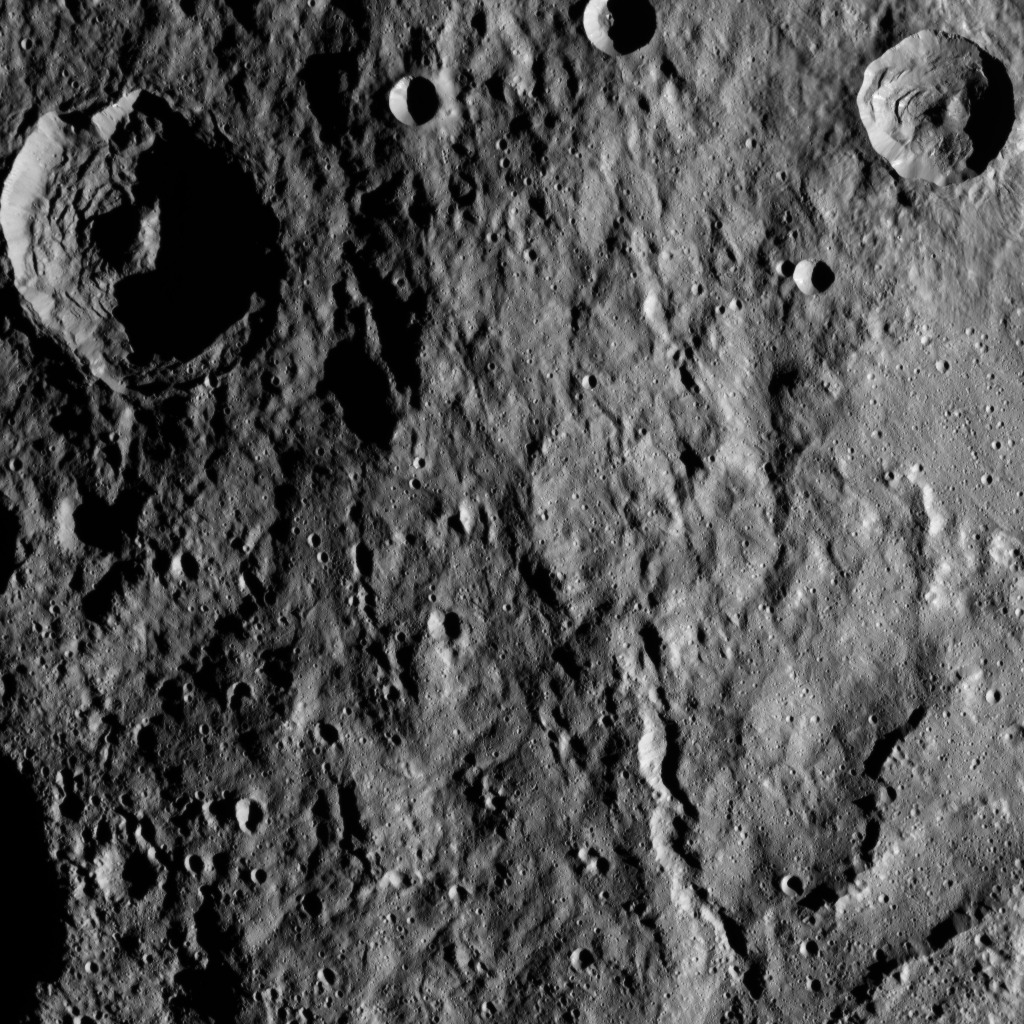

Dawn HAMO Image 63

This image of Ceres from NASA’s Dawn spacecraft shows hummocky terrain — a surface covered in low, rounded hills — with numerous impact craters of varying sizes. The two biggest craters display central peaks and many places where masses of material have collapsed and slid downward along their walls and floors — a phenomenon geologists call “mass wasting”.

The sharp crater at upper right is surrounded by smooth ejecta with a streaky texture to the south. A graben — what geologists call a linear feature where terrain has dropped — measuring 2 to 5 miles (3 to 8 kilometers) in width, and two prominent scarps, or linear, cliff-like slopes, are located in the southeastern (lower right) part of the image.

Dawn took this image on Oct. 5, 2015, from an altitude of 915 miles (1,470 kilometers). It has a resolution of 450 feet (140 meters) per pixel.

Dawn’s mission is managed by JPL for NASA’s Science Mission Directorate in Washington. Dawn is a project of the directorate’s Discovery Program, managed by NASA’s Marshall Space Flight Center in Huntsville, Alabama. UCLA is responsible for overall Dawn mission science. Orbital ATK, Inc., in Dulles, Virginia, designed and built the spacecraft. The German Aerospace Center, the Max Planck Institute for Solar System Research, the Italian Space Agency and the Italian National Astrophysical Institute are international partners on the mission team.

Credit: NASA/JPL-Caltech/UCLA/MPS/DLR/IDA